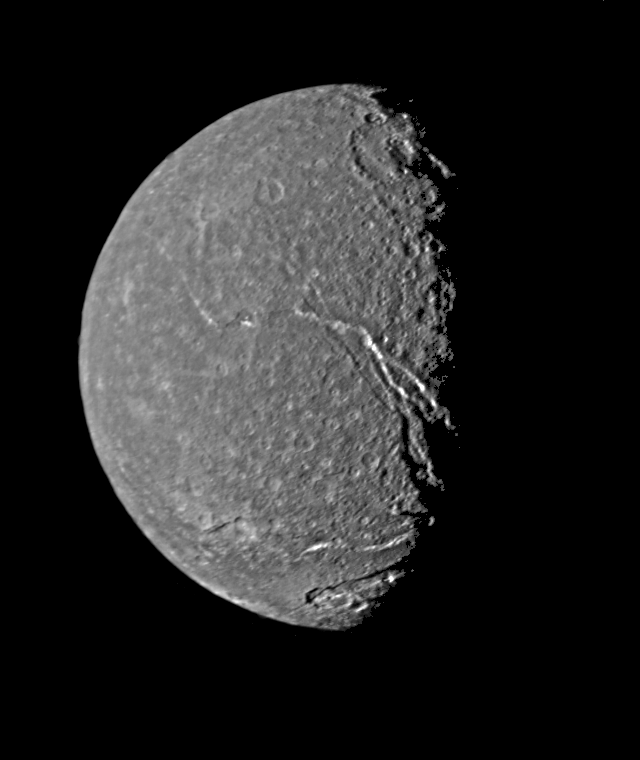

Titania – Highest Resolution Voyager Picture

This is the highest-resolution picture of Titania returned by Voyager 2. The picture is a composite of two images taken Jan. 24, 1986, through the clear filter of Voyager’s narrow-angle camera. At the time, the spacecraft was 369,000 kilometers (229,000 miles) from the Uranian moon; the resolution was 13 km (8 mi). Titania is the largest satellite of Uranus, with a diameter of a little more than 1,600 km (1,000 mi). Abundant impact craters of many sizes pockmark the ancient surface. The most prominent features are fault valleys that stretch across Titania. They are up to 1,500 km (nearly 1,000 mi) long and as much as 75 km (45 mi) wide. In valleys seen at right-center, the sunward-facing walls are very bright. While this is due partly to the lighting angle, the brightness also indicates the presence of a lighter material, possibly young frost deposits. An impact crater more than 200 km (125 mi) in diameter distinguishes the very bottom of the disk; the crater is cut by a younger fault valley more than 100 km (60 mi) wide. An even larger impact crater, perhaps 300 km (180 mi) across, is visible at top. The Voyager project is managed for NASA by the Jet Propulsion Laboratory.

Credit: NASA/JPL